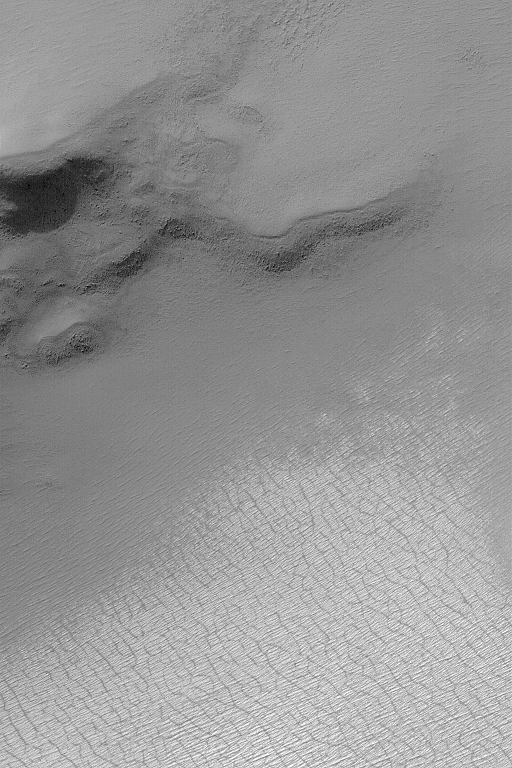

Polygons in Seasonal Frost

8 February 2004
This Mars Global Surveyor (MGS) Mars Orbiter Camera (MOC) image shows a summertime scene in the south polar region of the red planet. A patch of bright frost–possibly water ice–is seen in the lower third of the image. Polygon patterns that have developed in the ice as it sublimes away can be seen; these are not evident in the defrosted surfaces, so they are thought to have formed in the frost. This image is located near 82.6°S, 352.5°W. Sunlight illuminates this scene from the upper left; the image covers an area 3 km (1.9 mi) wide.

Credit: NASA/JPL/Malin Space Science Systems